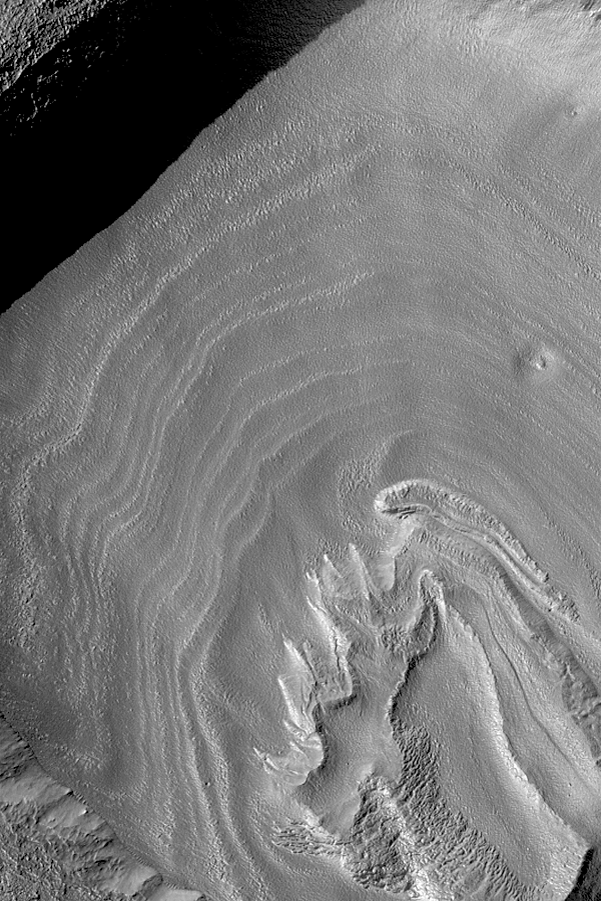

Crater Floor Bands

12 February 2004
The somewhat concentric bands in this Mars Global Surveyor (MGS) Mars Orbiter Camera (MOC) image may be an expression of eroded layered material. The crater in which these occur is found at middle southern latitude near the west rim of the giant Hellas impact basin. The picture is located near 36.6°S, 321.2°W. Sunlight illuminates the scene from the upper left; the image covers an area 3 km (1.9 mi) wide.

Credit: NASA/JPL/Malin Space Science Systems